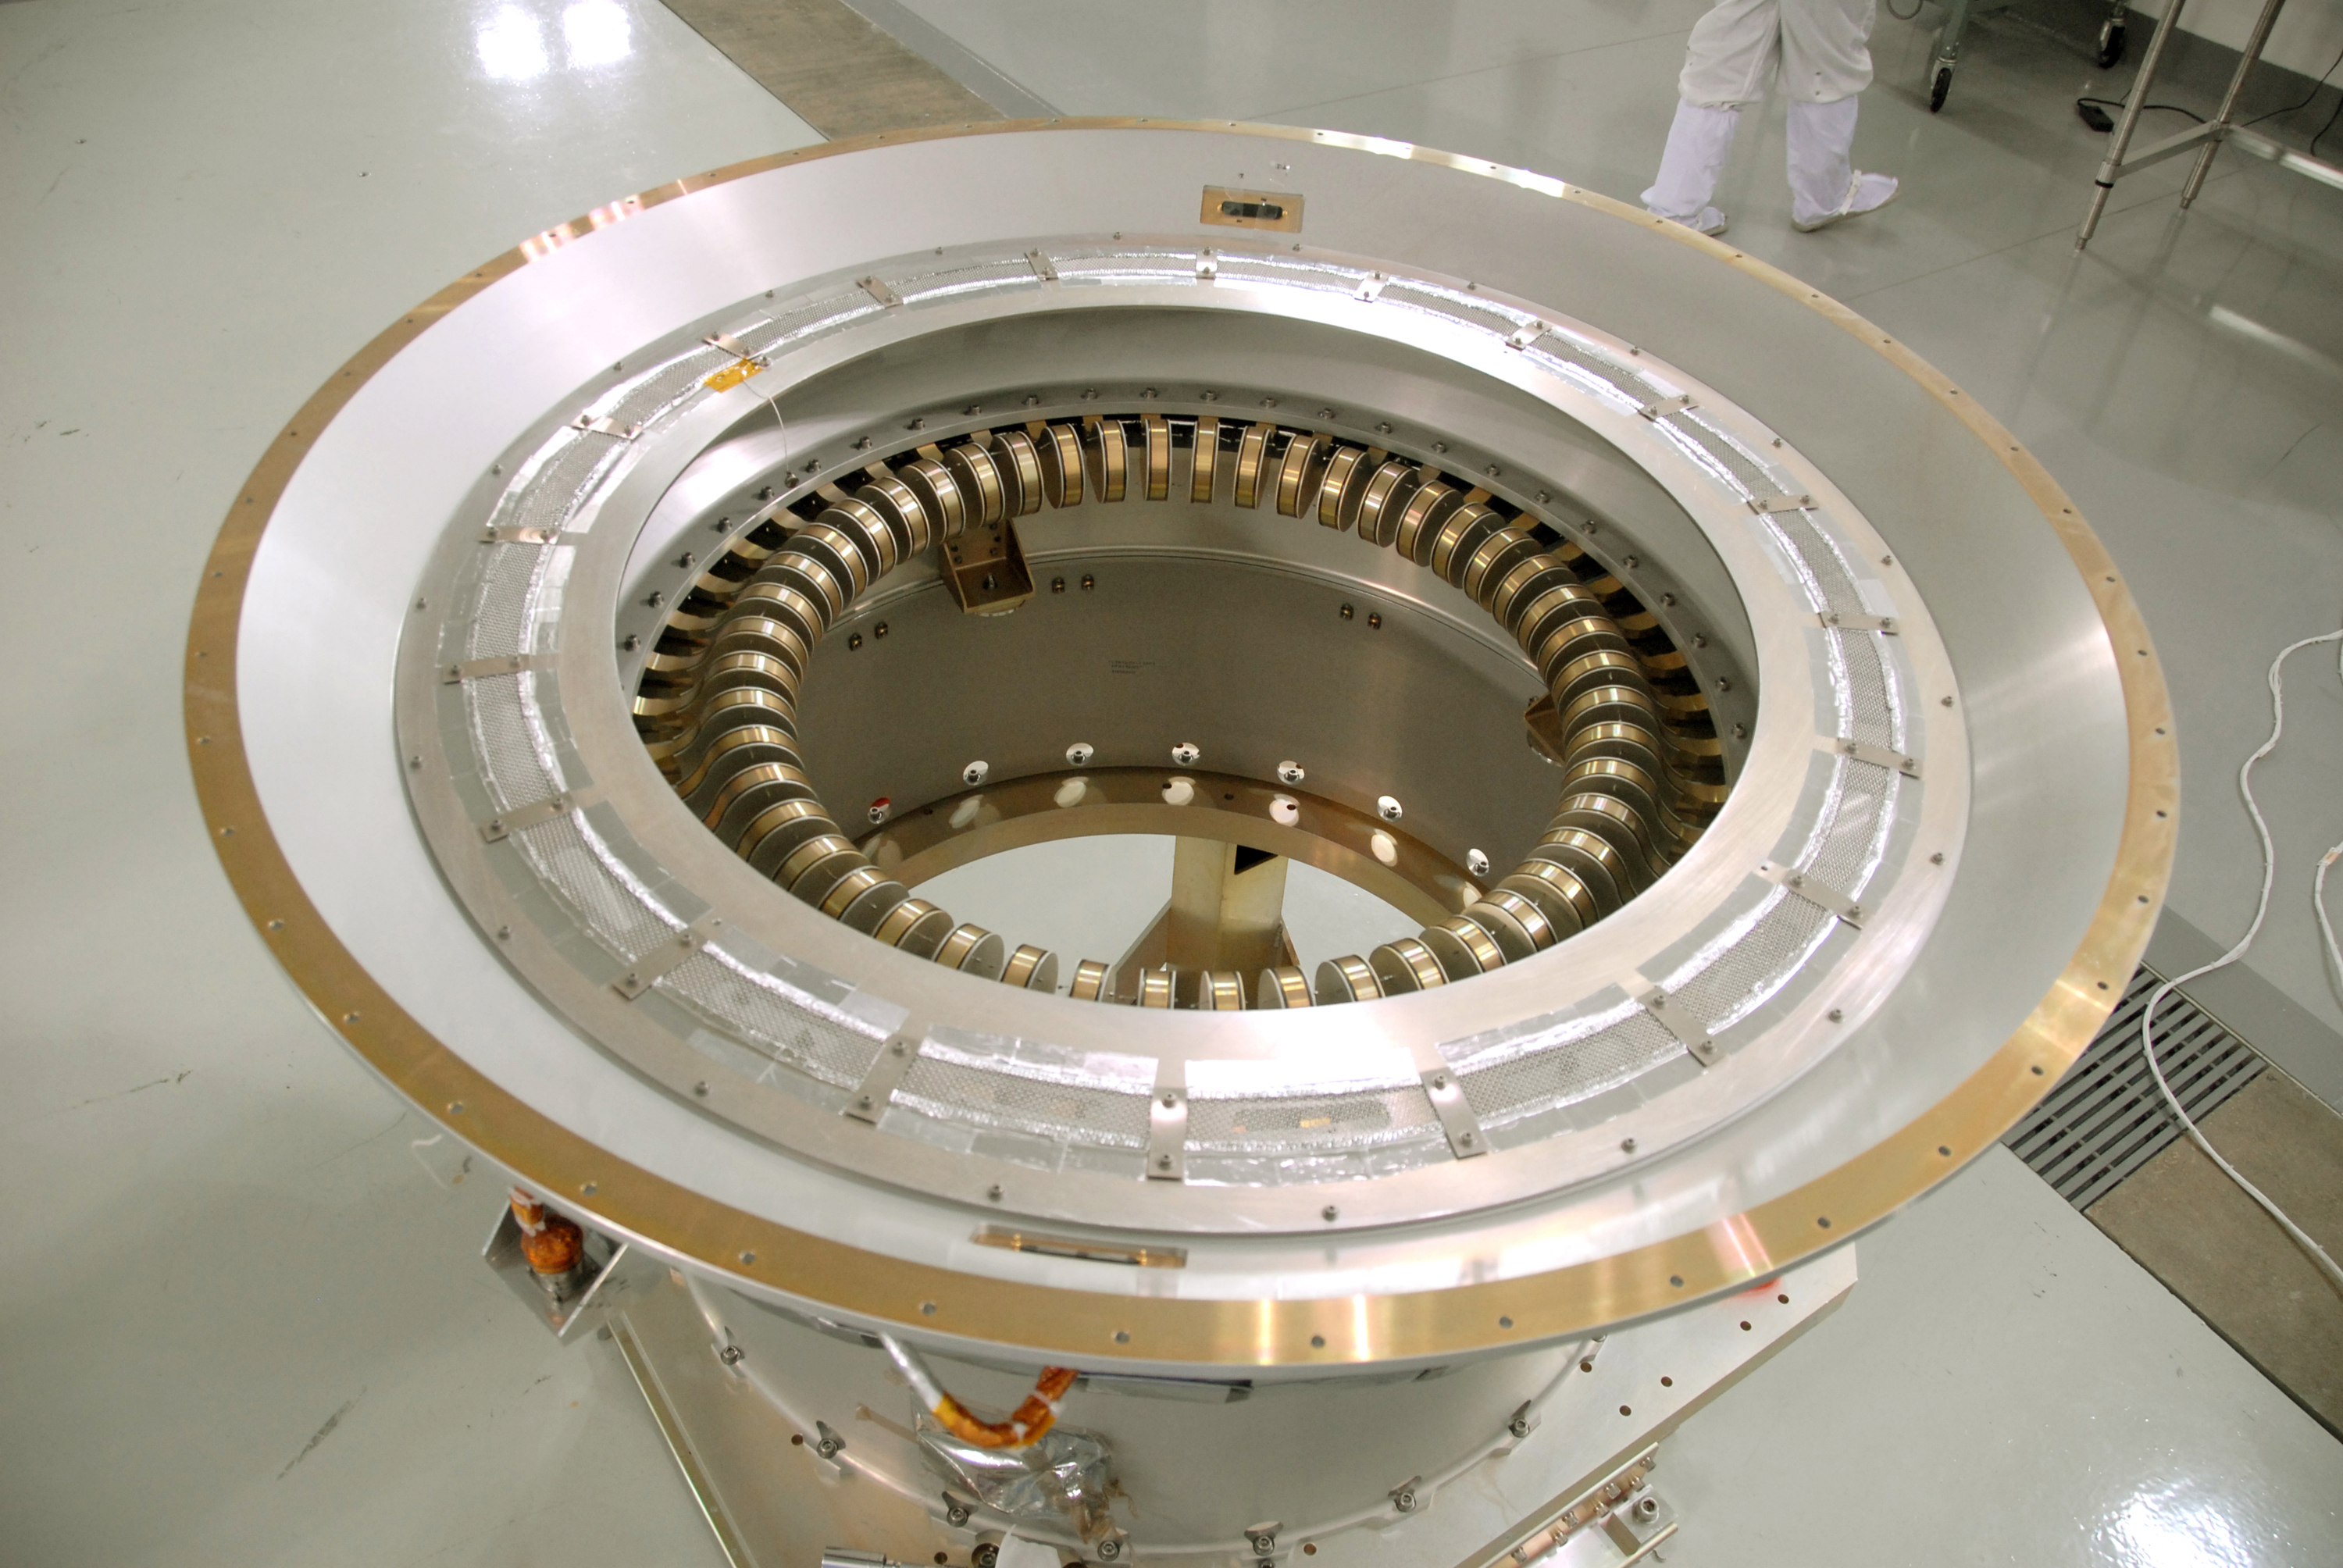

View of Flexure Springs on NASA’s WISE Spacecraft

A view of the flexure springs in the soft ride being mated to the payload attach fitting for NASA’s Wide-field Infrared Survey Explorer, or WISE, spacecraft.

JPL manages the Wide-field Infrared Survey Explorer for NASA’s Science Mission Directorate. The mission’s principal investigator, Edward Wright, is at UCLA. The mission was competitively selected under NASA’s Explorers Program managed by the Goddard Space Flight Center, Greenbelt, Md. The science instrument was built by the Space Dynamics Laboratory, Logan, Utah, and the spacecraft was built by Ball Aerospace & Technologies Corp., Boulder, Colo. Science operations and data processing will take place at the Infrared Processing and Analysis Center at the California Institute of Technology, also in Pasadena. Caltech manages JPL for NASA.

Credit: NASA/JPL-Caltech